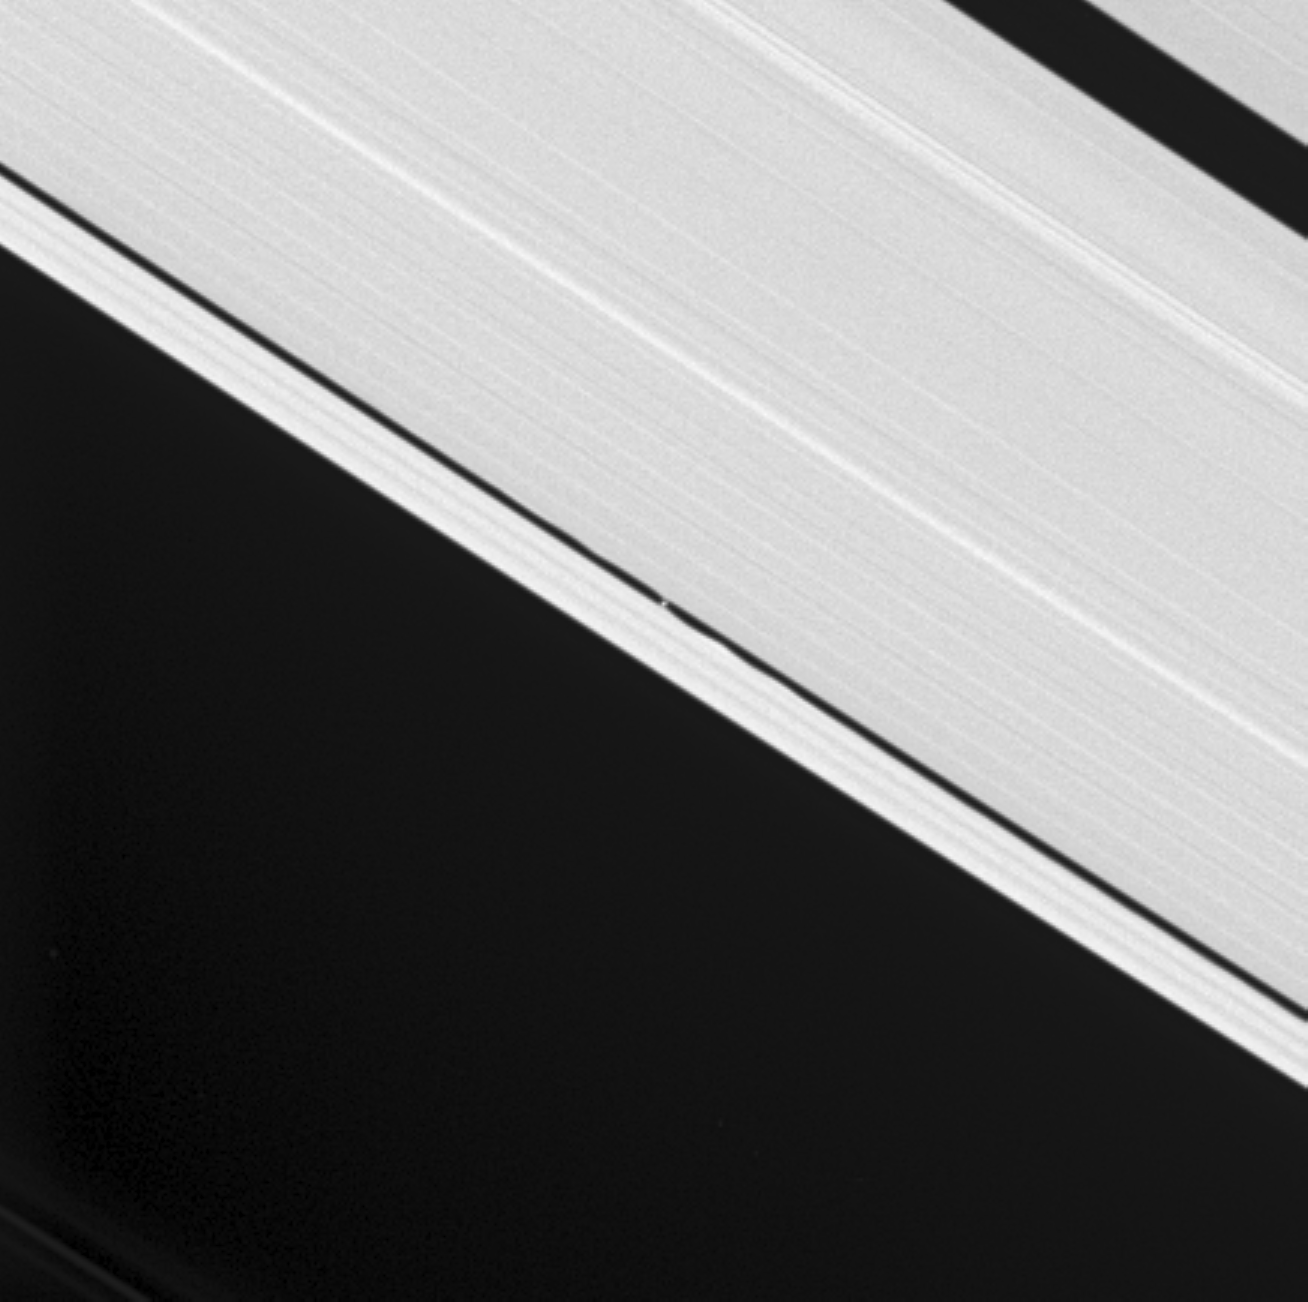

Keeler Moon and Waves

Cassini’s cameras were retargeted to capture the tiny Keeler Gap moon S/2005 S1, visible at the center and first discovered by Cassini a few months ago. Waves raised in the gap edges by the Keeler moonlet’s gravity are clearly visible here. Scientists can use the height of the waves to determine the little moon’s mass.

The Keeler moon is 7 kilometers (4.3 miles) across and orbits within its 42-kilometer (26-mile) wide gap. The much larger Encke Gap (325 kilometers, or 200 miles wide) is seen here at the upper right, minus its embedded moonlet, Pan. Pan (26 kilometers, or 16 miles across) was discovered in images from NASA’s Voyager spacecraft.

The image was taken in visible light with the Cassini spacecraft narrow-angle camera on Aug. 1, 2005, at a distance of approximately 853,000 kilometers (530,000 miles) from Saturn. The image scale is 5 kilometers (3 miles) per pixel. The image has been contrast-enhanced and magnified by a factor of three to aid visibility.

The Cassini-Huygens mission is a cooperative project of NASA, the European Space Agency and the Italian Space Agency. The Jet Propulsion Laboratory, a division of the California Institute of Technology in Pasadena, manages the mission for NASA’s Science Mission Directorate, Washington, D.C. The Cassini orbiter was designed, developed and assembled at JPL.

Credit: NASA/JPL/Space Science Institute